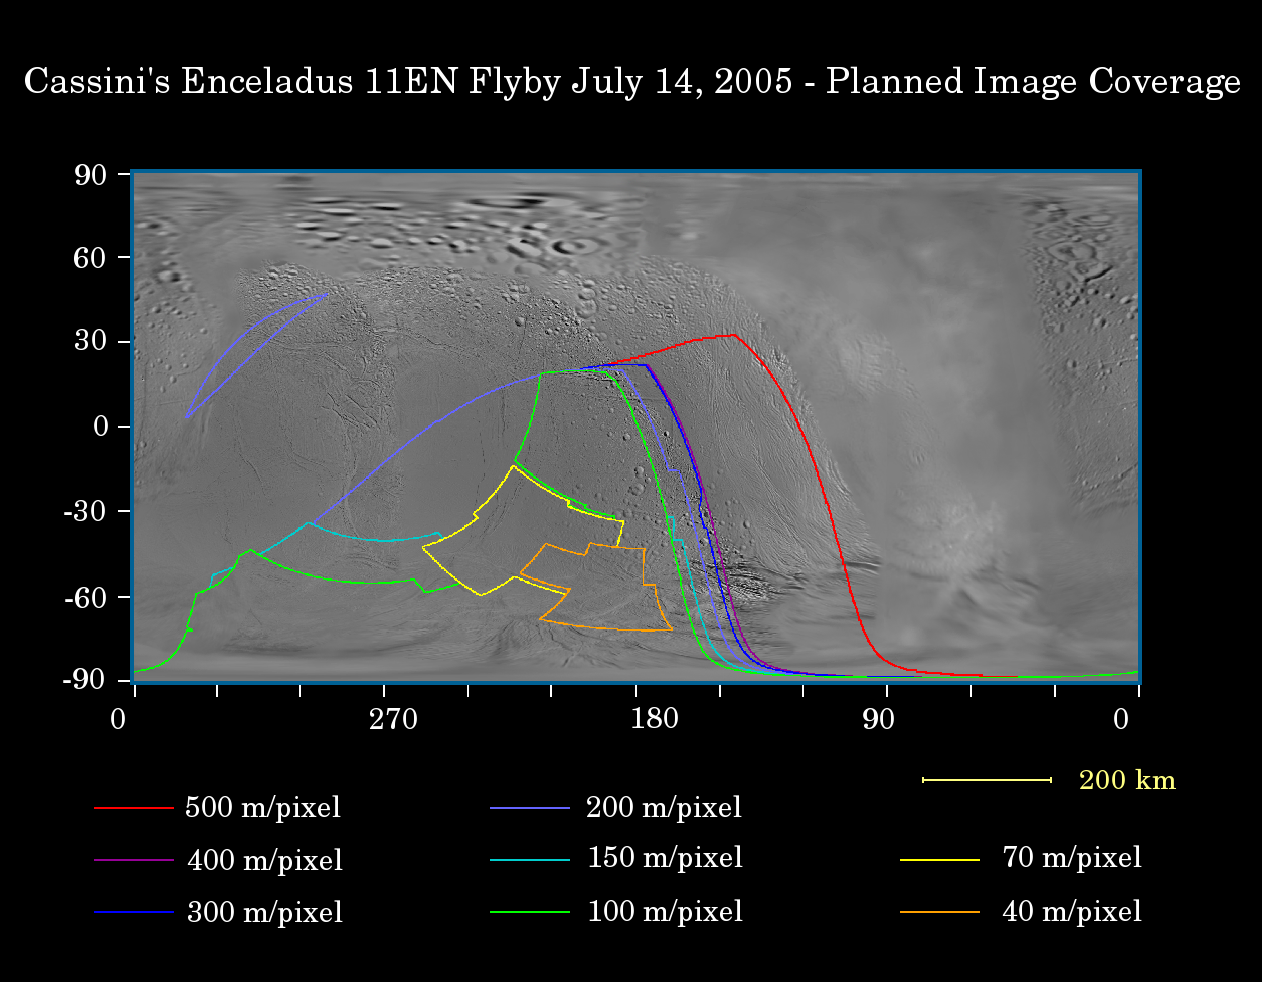

Closer to Enceladus

This map of the surface of Enceladus illustrates the regions that will be imaged by NASA’s Cassini spacecraft during its planned very close flyby on July 14, 2005. At closest approach, the spacecraft is expected to pass approximately 175 kilometers (108 miles) above the moon’s surface. This is less than half the distance of Cassini’s previous encounter with Enceladus (505 kilometers, 314 miles across), in March of this year.

The colored lines delineate the regions that will be imaged at the range of resolutions listed in the legend below.

An important scientific goal of this close flyby, during which Cassini will view the moon’s previously unseen south pole, will be to search for evidence of geologically recent tectonic or volcanic activity.

During the March 2005 Enceladus flyby, Cassini revealed fractures at southern latitudes, which have intriguing spectral differences from the surrounding terrain (see PIA06208). This possibly indicates the presence of coarse-grained ice on the walls of geologically recent, large cracks in the surface.

The map was made from images obtained by both the Cassini and Voyager spacecrafts.

The Cassini-Huygens mission is a cooperative project of NASA, the European Space Agency and the Italian Space Agency. The Jet Propulsion Laboratory, a division of the California Institute of Technology in Pasadena, manages the mission for NASA’s Science Mission Directorate, Washington, D.C. The Cassini orbiter and its two onboard cameras were designed, developed and assembled at JPL. The imaging team is based at the Space Science Institute, Boulder, Colo.

Credit: NASA/JPL/Space Science Institute